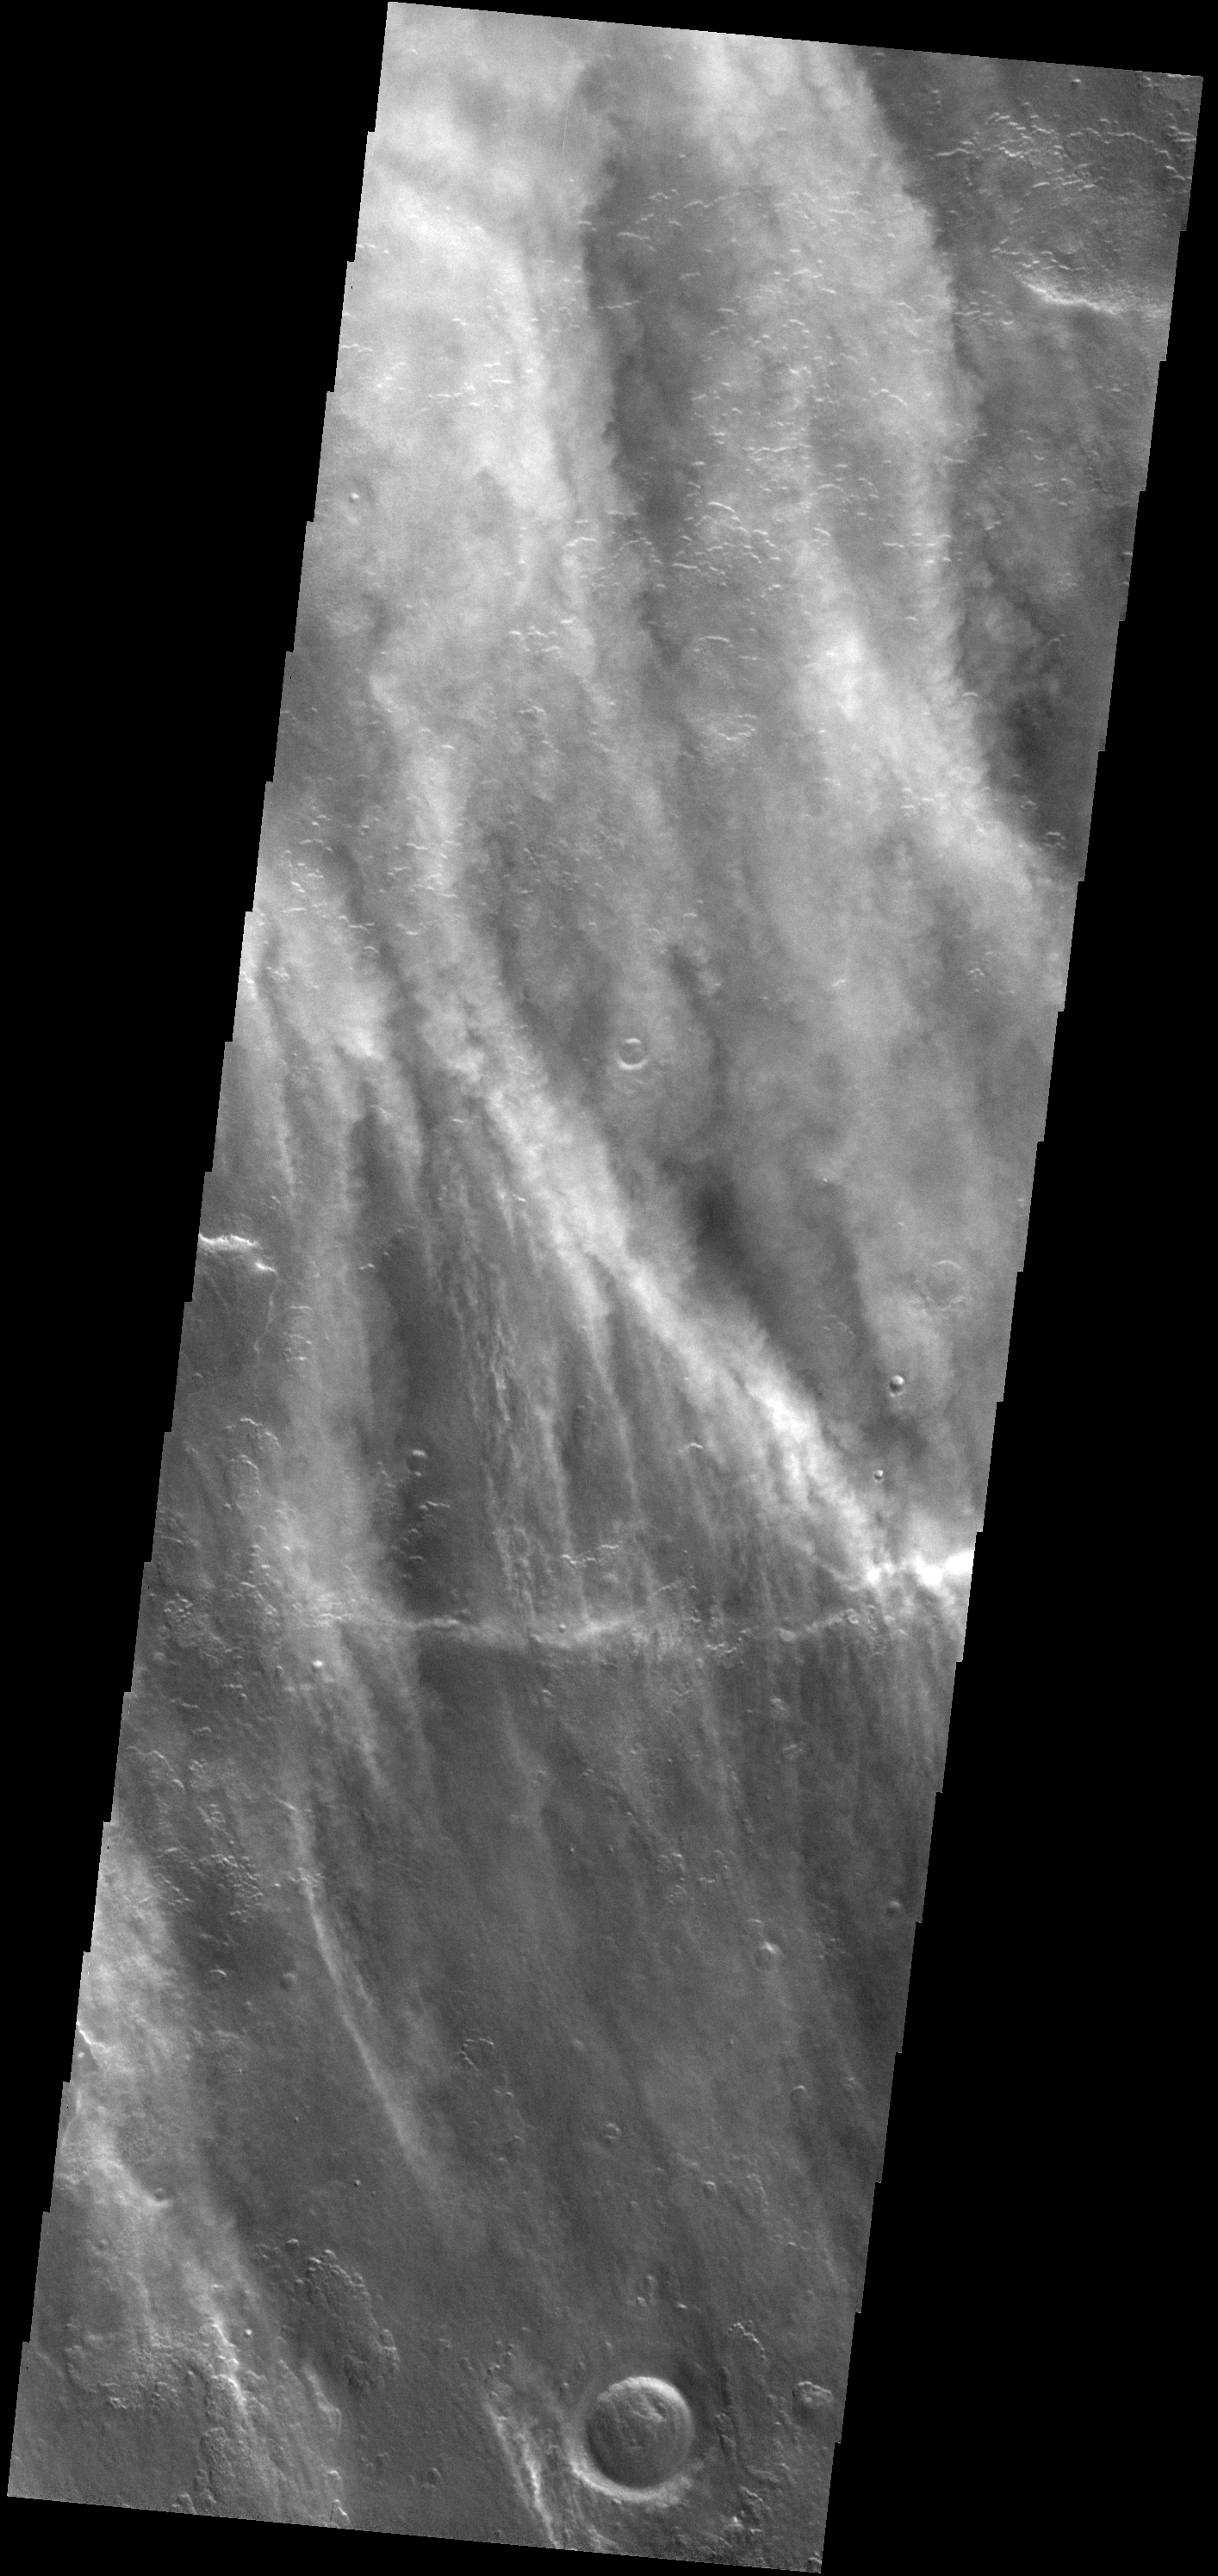

Storm Season

Spring is storm season in the southern hemisphere of Mars. This image shows several bands of clouds over the plains to the west of Peneus Patera.

Image information: VIS instrument. Latitude -57.1N, Longitude 49.0E. 17 meter/pixel resolution.

Please see the THEMIS Data Citation Note for details on crediting THEMIS images.

Note: this THEMIS visual image has not been radiometrically nor geometrically calibrated for this preliminary release. An empirical correction has been performed to remove instrumental effects. A linear shift has been applied in the cross-track and down-track direction to approximate spacecraft and planetary motion. Fully calibrated and geometrically projected images will be released through the Planetary Data System in accordance with Project policies at a later time.

NASA’s Jet Propulsion Laboratory manages the 2001 Mars Odyssey mission for NASA’s Office of Space Science, Washington, D.C. The Thermal Emission Imaging System (THEMIS) was developed by Arizona State University, Tempe, in collaboration with Raytheon Santa Barbara Remote Sensing. The THEMIS investigation is led by Dr. Philip Christensen at Arizona State University. Lockheed Martin Astronautics, Denver, is the prime contractor for the Odyssey project, and developed and built the orbiter. Mission operations are conducted jointly from Lockheed Martin and from JPL, a division of the California Institute of Technology in Pasadena.

Credit: NASA/JPL/ASU